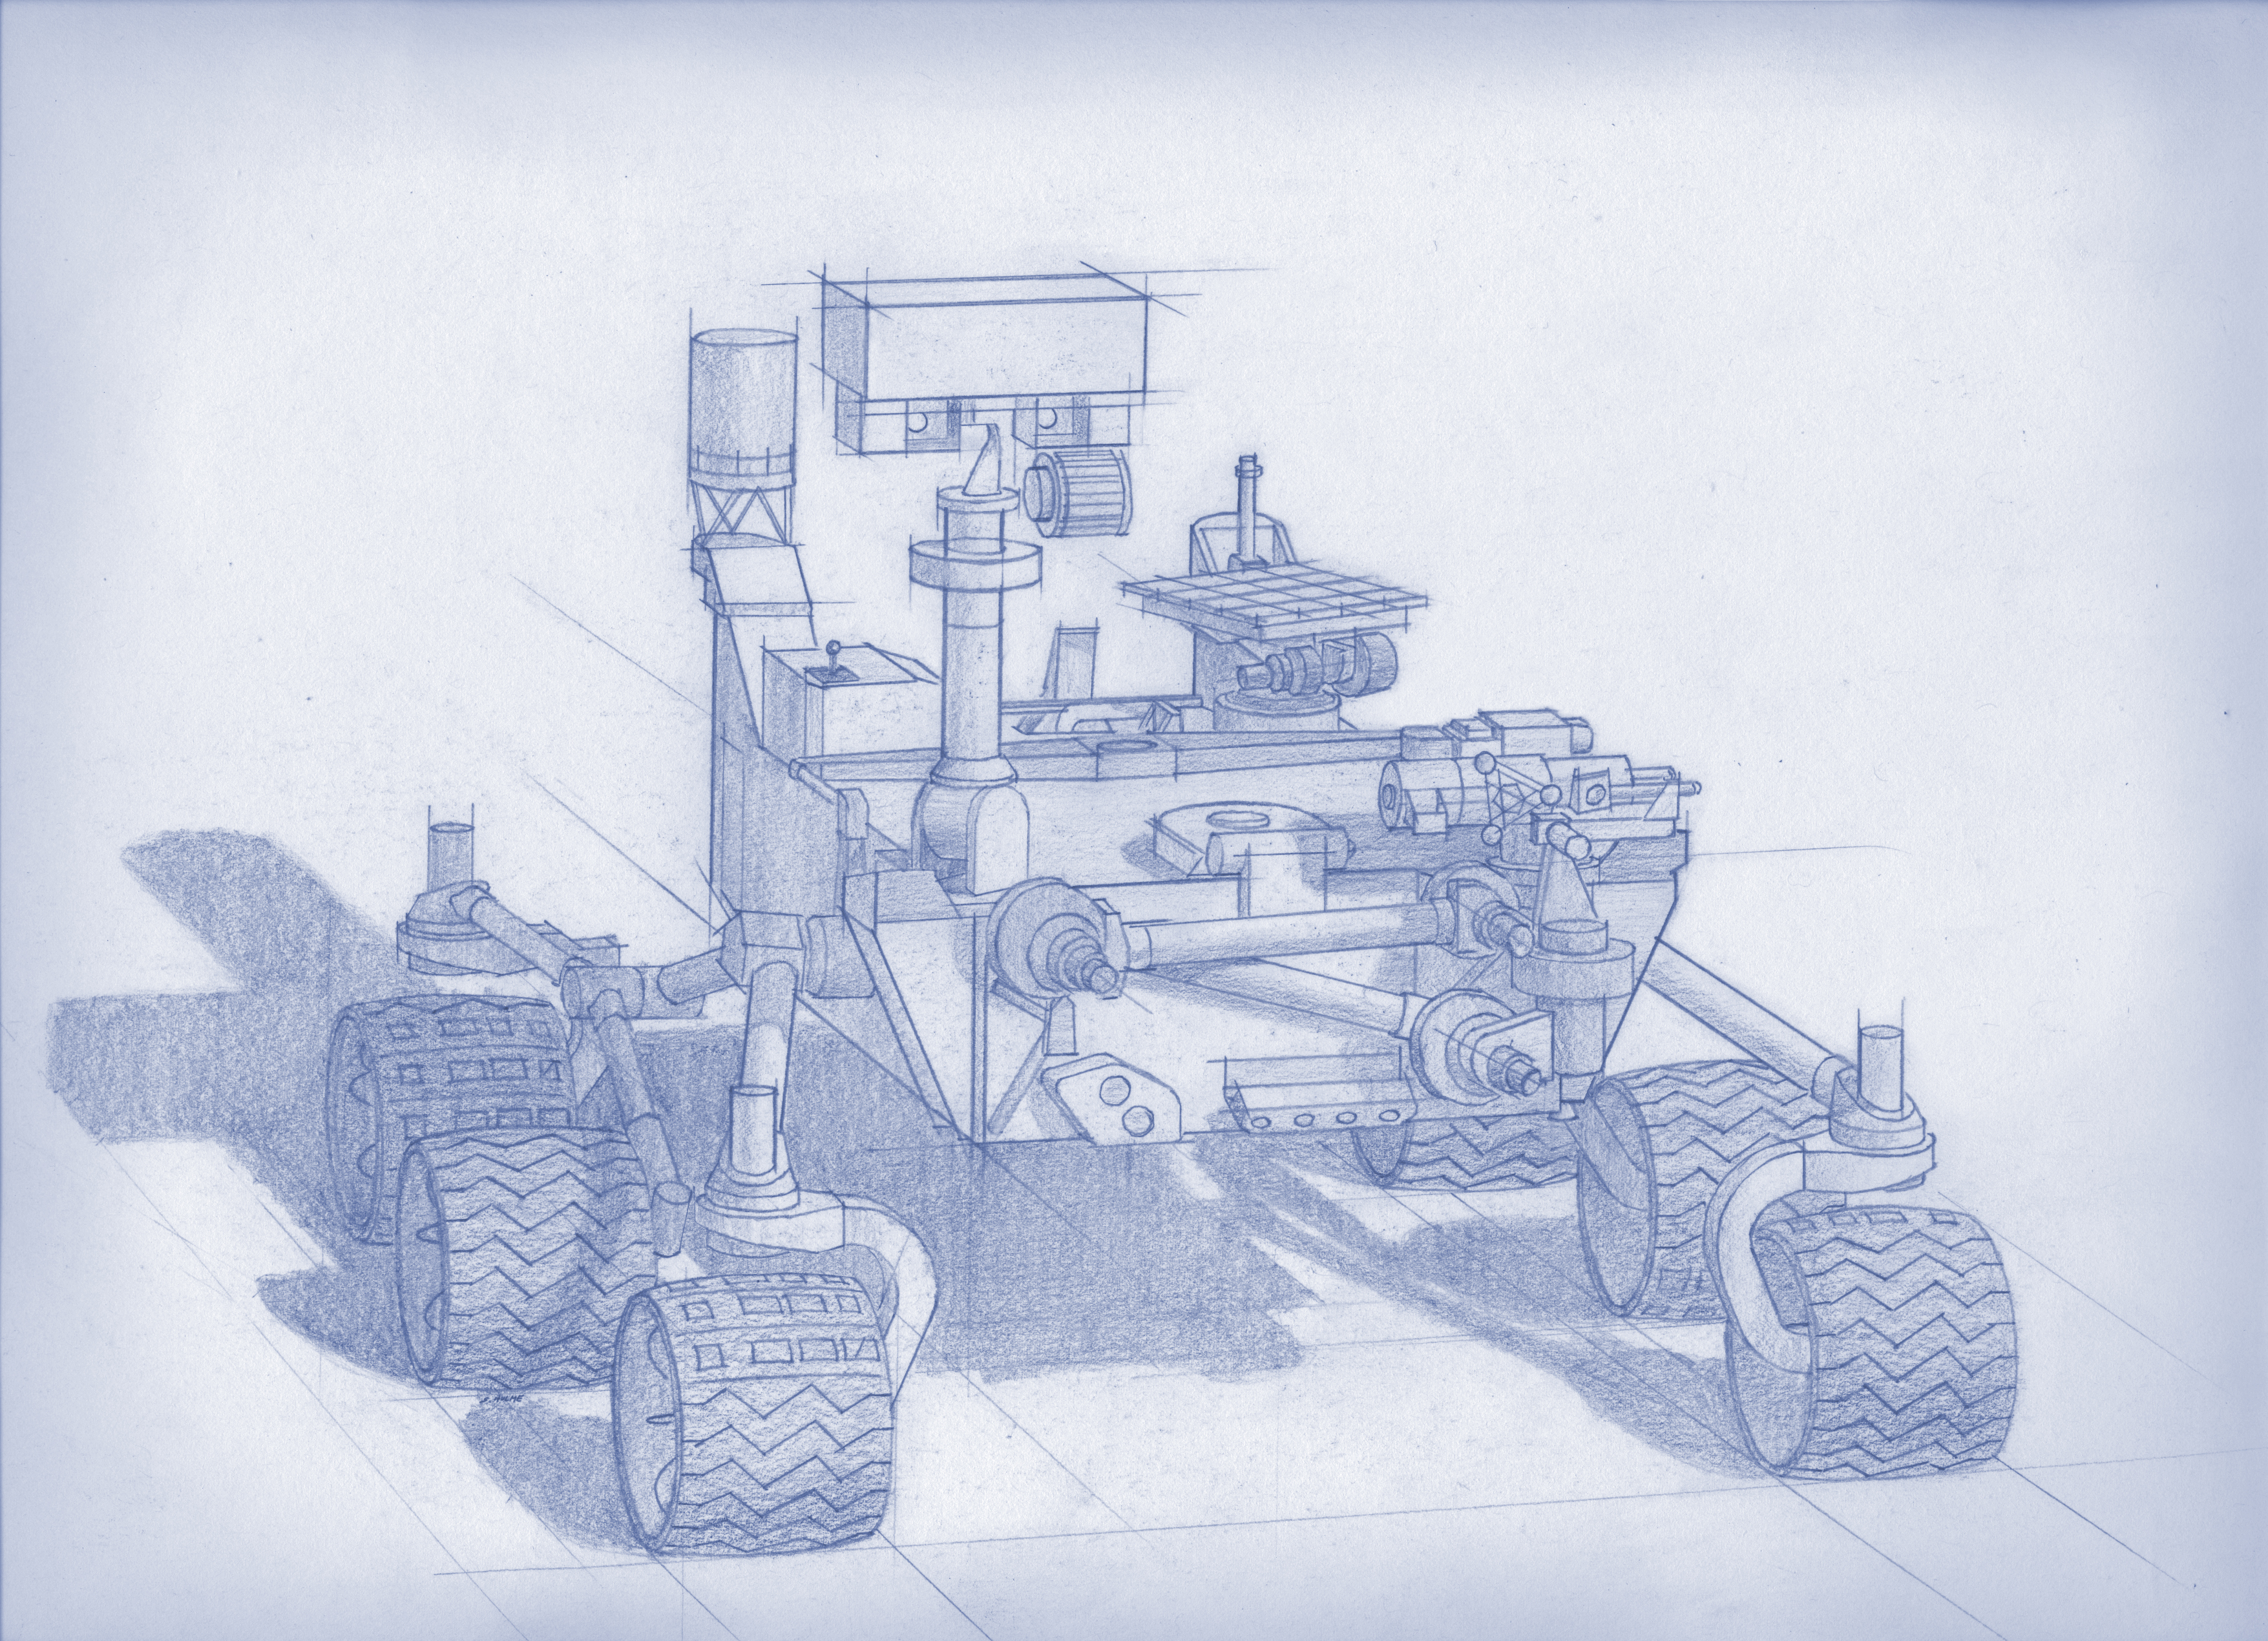

Artist’s Concept of Mars 2020 Rover

Planning for NASA’s 2020 Mars rover envisions a basic structure that capitalizes on the design and engineering work done for the NASA rover Curiosity, which landed on Mars in 2012, but with new science instruments selected through competition for accomplishing different science objectives.

Mars 2020 is a mission concept that NASA announced in late 2012 to re-use the basic engineering of Mars Science Laboratory to send a different rover to Mars, with new objectives and instruments, launching in 2020.

NASA’s Jet Propulsion Laboratory, a division of the California Institute of Technology, Pasadena, manages NASA’s Mars Exploration Program for the NASA Science Mission Directorate, Washington.

Credit: NASA/JPL-Caltech